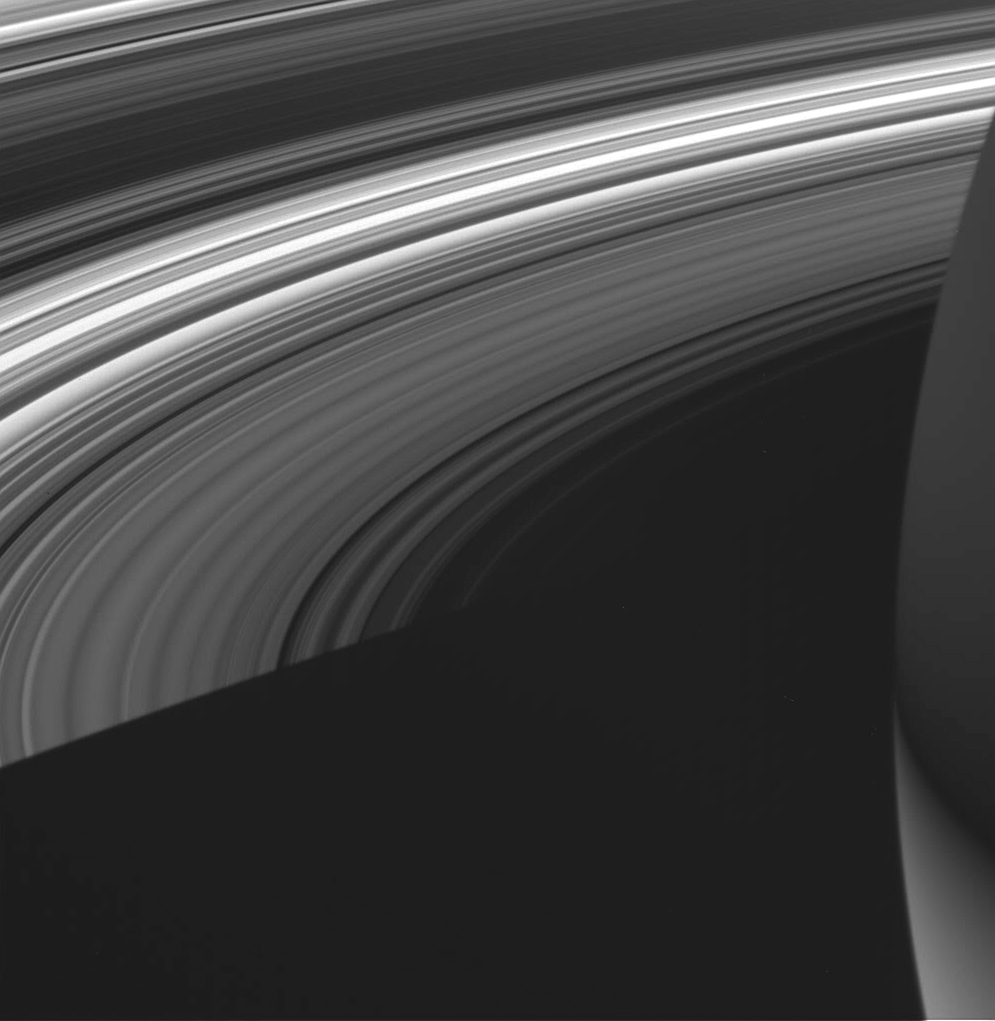

Dim on the Darkside

This view shows the unlit side of Saturn’s splendid rings made visible by sunlight filtering through the rings from the lit side. Light from the illuminated side of the rings brightens the night side of the planet’s southern hemisphere with “ringshine” (seen here at lower right). The feeble glow from transmitted light dimly illuminates the planet’s northern half.

Saturn’s shadow stretches across the rings toward lower left.

The image was taken in visible light with the Cassini spacecraft wide-angle camera on June 8, 2005, at a distance of approximately 477,000 kilometers (296,000 miles) from Saturn. The image scale is 25 kilometers (15 miles) per pixel.

The Cassini-Huygens mission is a cooperative project of NASA, the European Space Agency and the Italian Space Agency. The Jet Propulsion Laboratory, a division of the California Institute of Technology in Pasadena, manages the mission for NASA’s Science Mission Directorate, Washington, D.C. The Cassini orbiter and its two onboard cameras were designed, developed and assembled at JPL. The imaging team is based at the Space Science Institute, Boulder, Colo.

Credit: NASA/JPL/Space Science Institute